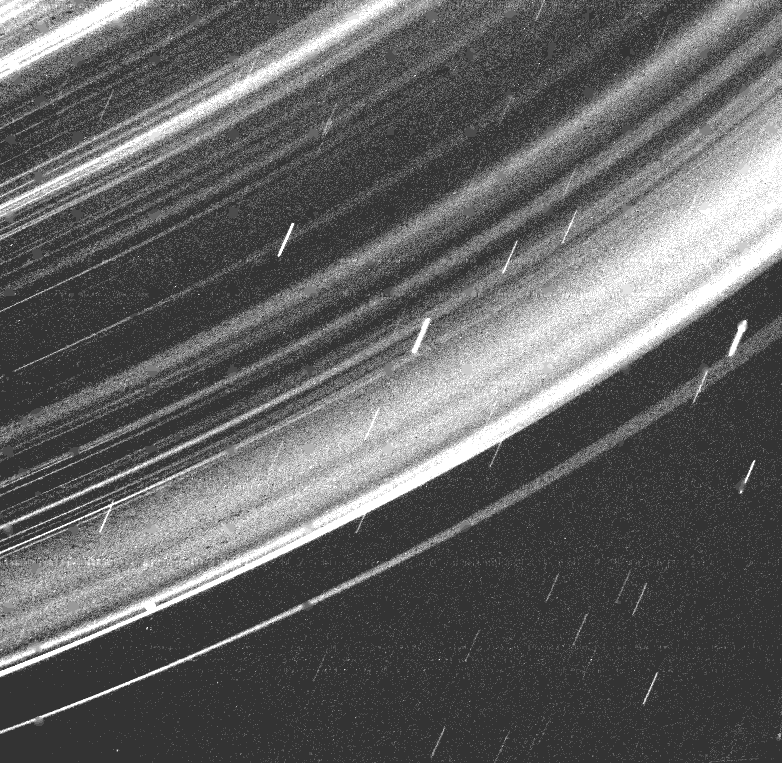

Uranus Ring System

This dramatic Voyager 2 picture reveals a continuous distribution of small particles throughout the Uranus ring system Voyager took this image while in the shadow of Uranus, at a distance of 236,000 kilometers (142,000 miles and a resolution of about 33 km (20 ml). This unique geometry — the highest phase angle at which Voyager imaged the rings — allows us to see lanes of fine dust particles not visible from other viewing angles. All the previously known rings are visible here, however, some of the brightest features in the image are bright dust lanes not previously seen. The combination of this unique geometry and a long, 96 second exposure allowed this spectacular observation, acquired through the clear filter of Voyager’s wide-angle camera. The long exposure produced a noticeable, non-uniform smear as well as streaks due to trailed stars. The Voyager project is managed for NASA by the Jet Propulsion Laboratory.

Credit: NASA/JPL